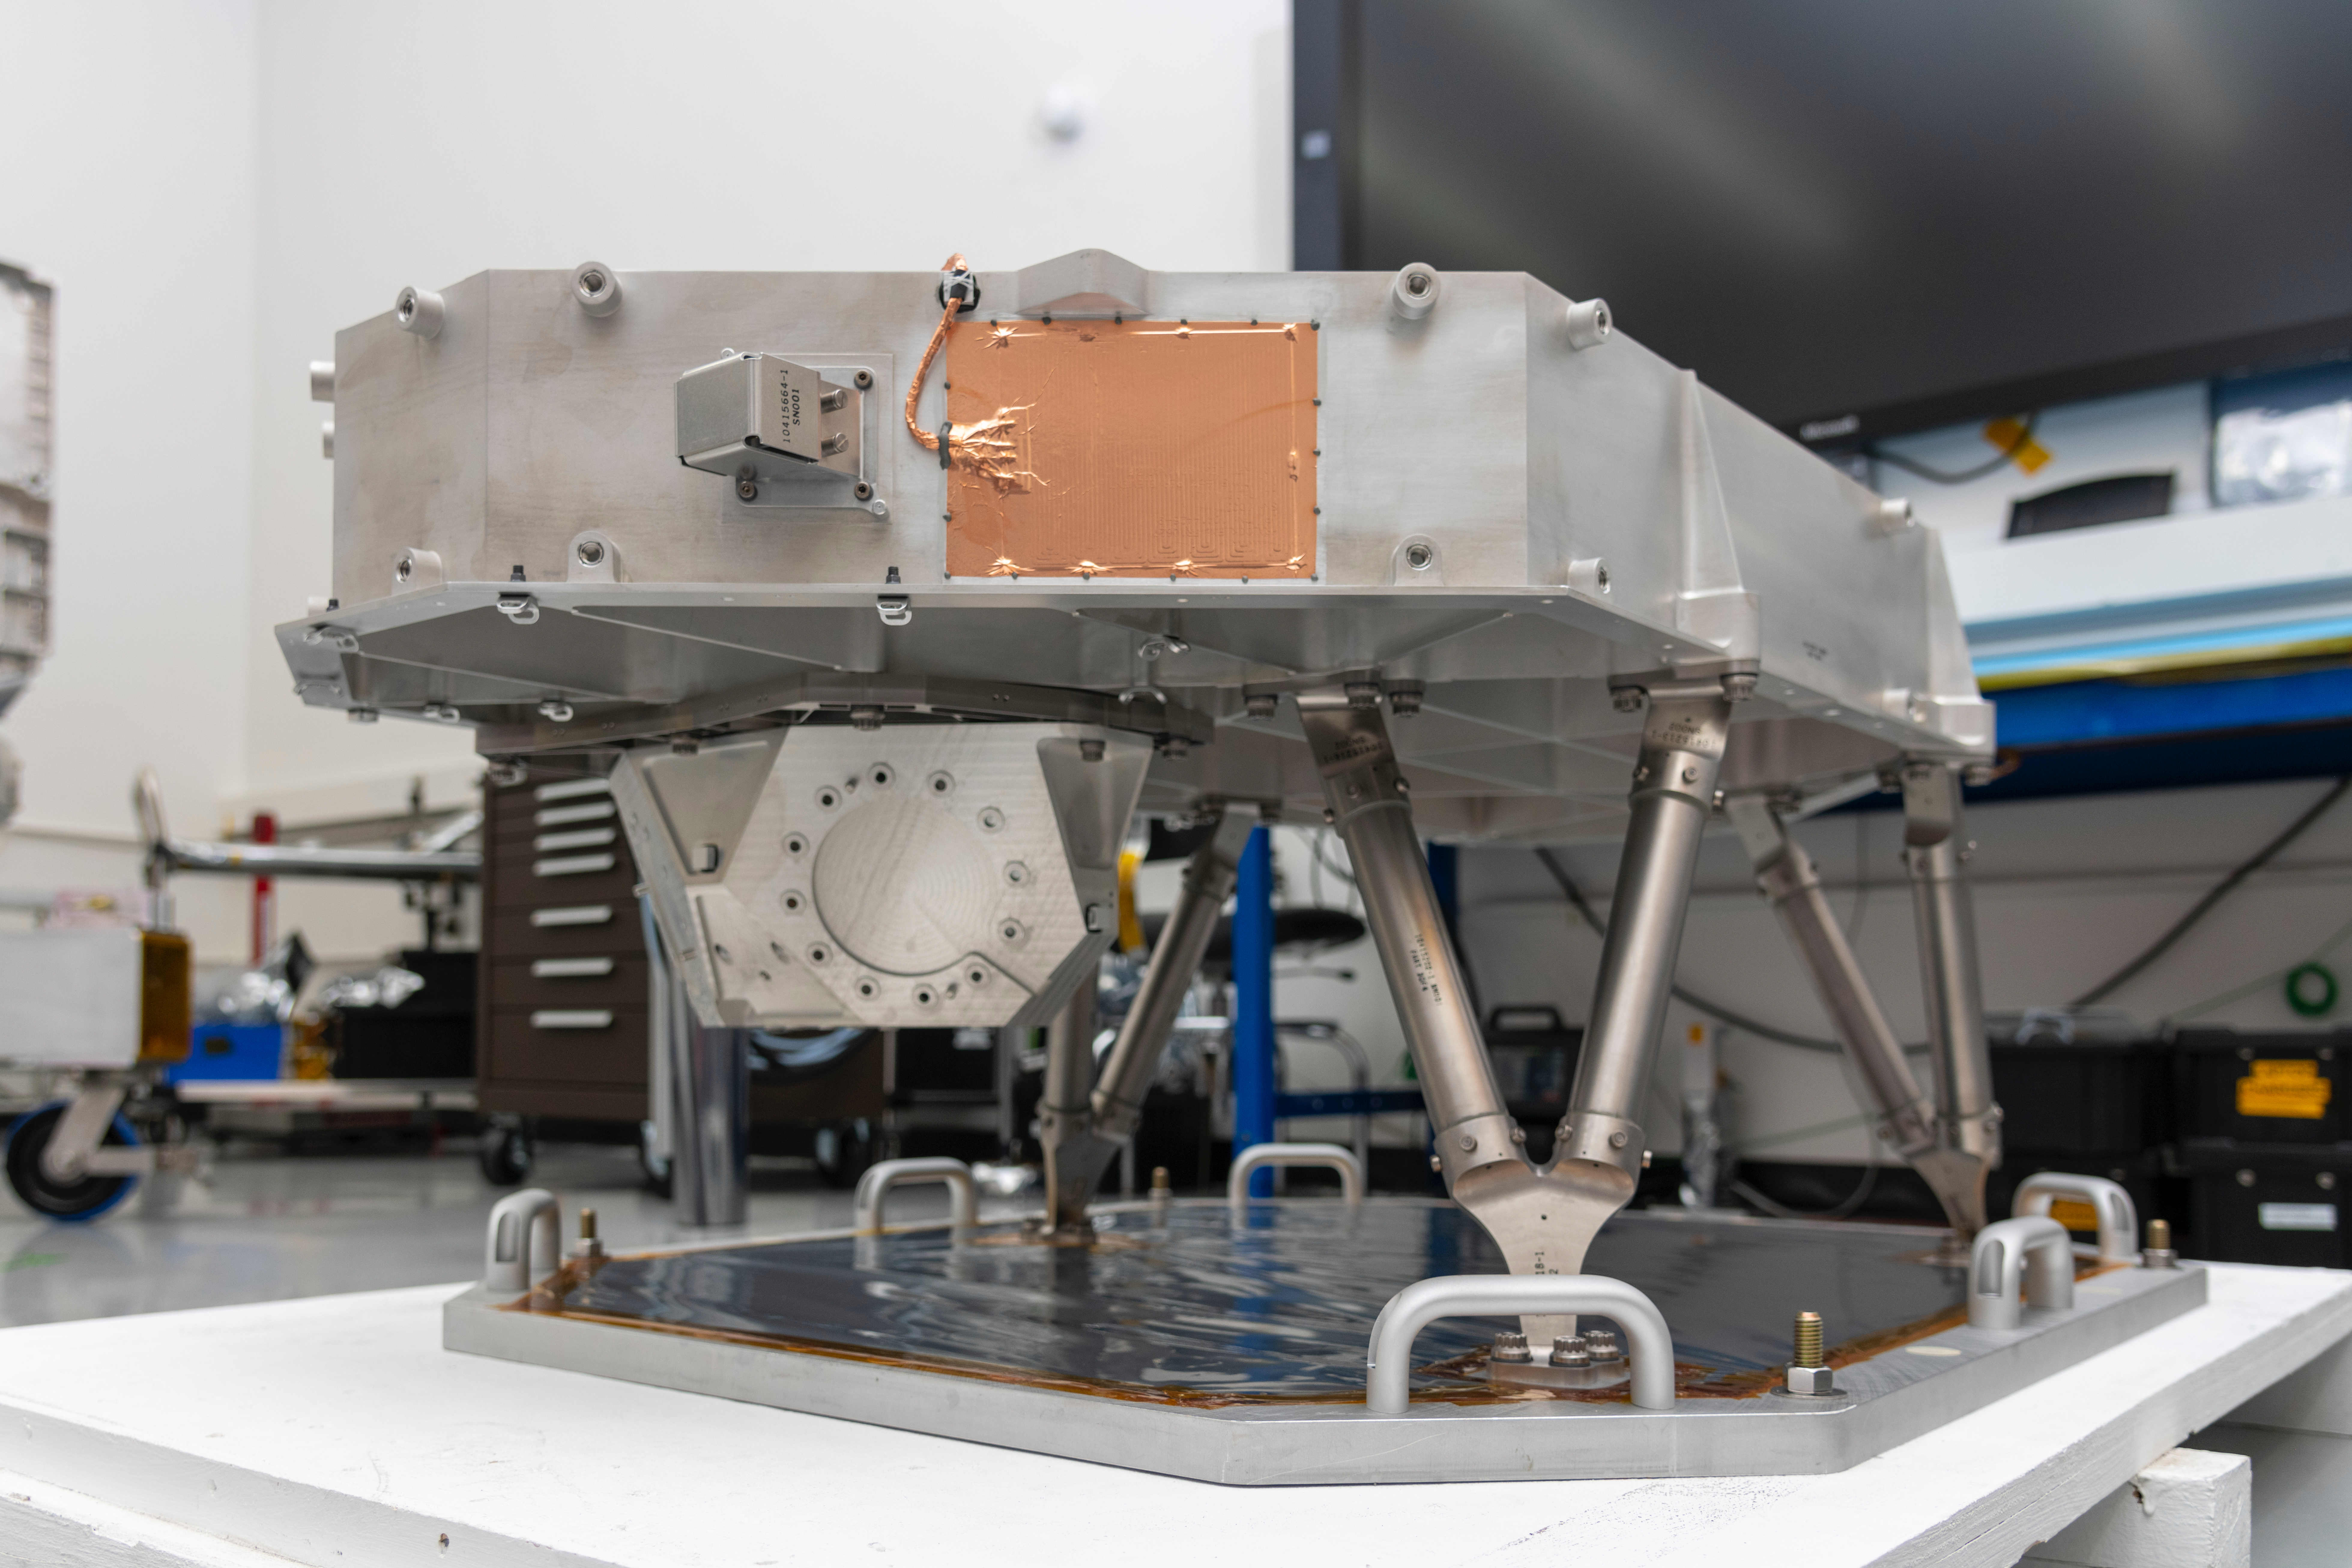

Final Stretch for Europa Clipper’s Nadir Deck

Seen here in a clean room at NASA’s Jet Propulsion Laboratory in Southern California is the nadir deck for NASA’s Europa Clipper spacecraft. The deck stabilizes the spacecraft’s sensors and helps the mission team ensure its instruments are oriented correctly.

With an internal global ocean under a thick layer of ice, Jupiter’s moon Europa may have the potential to harbor existing life. Europa Clipper will swoop around Jupiter on an elliptical path, dipping close to the moon on each flyby. Understanding Europa’s habitability will help scientists better understand how life developed on Earth and the potential for finding life beyond our planet. Europa Clipper is set to launch in 2024.

Credit: NASA/JPL-Caltech